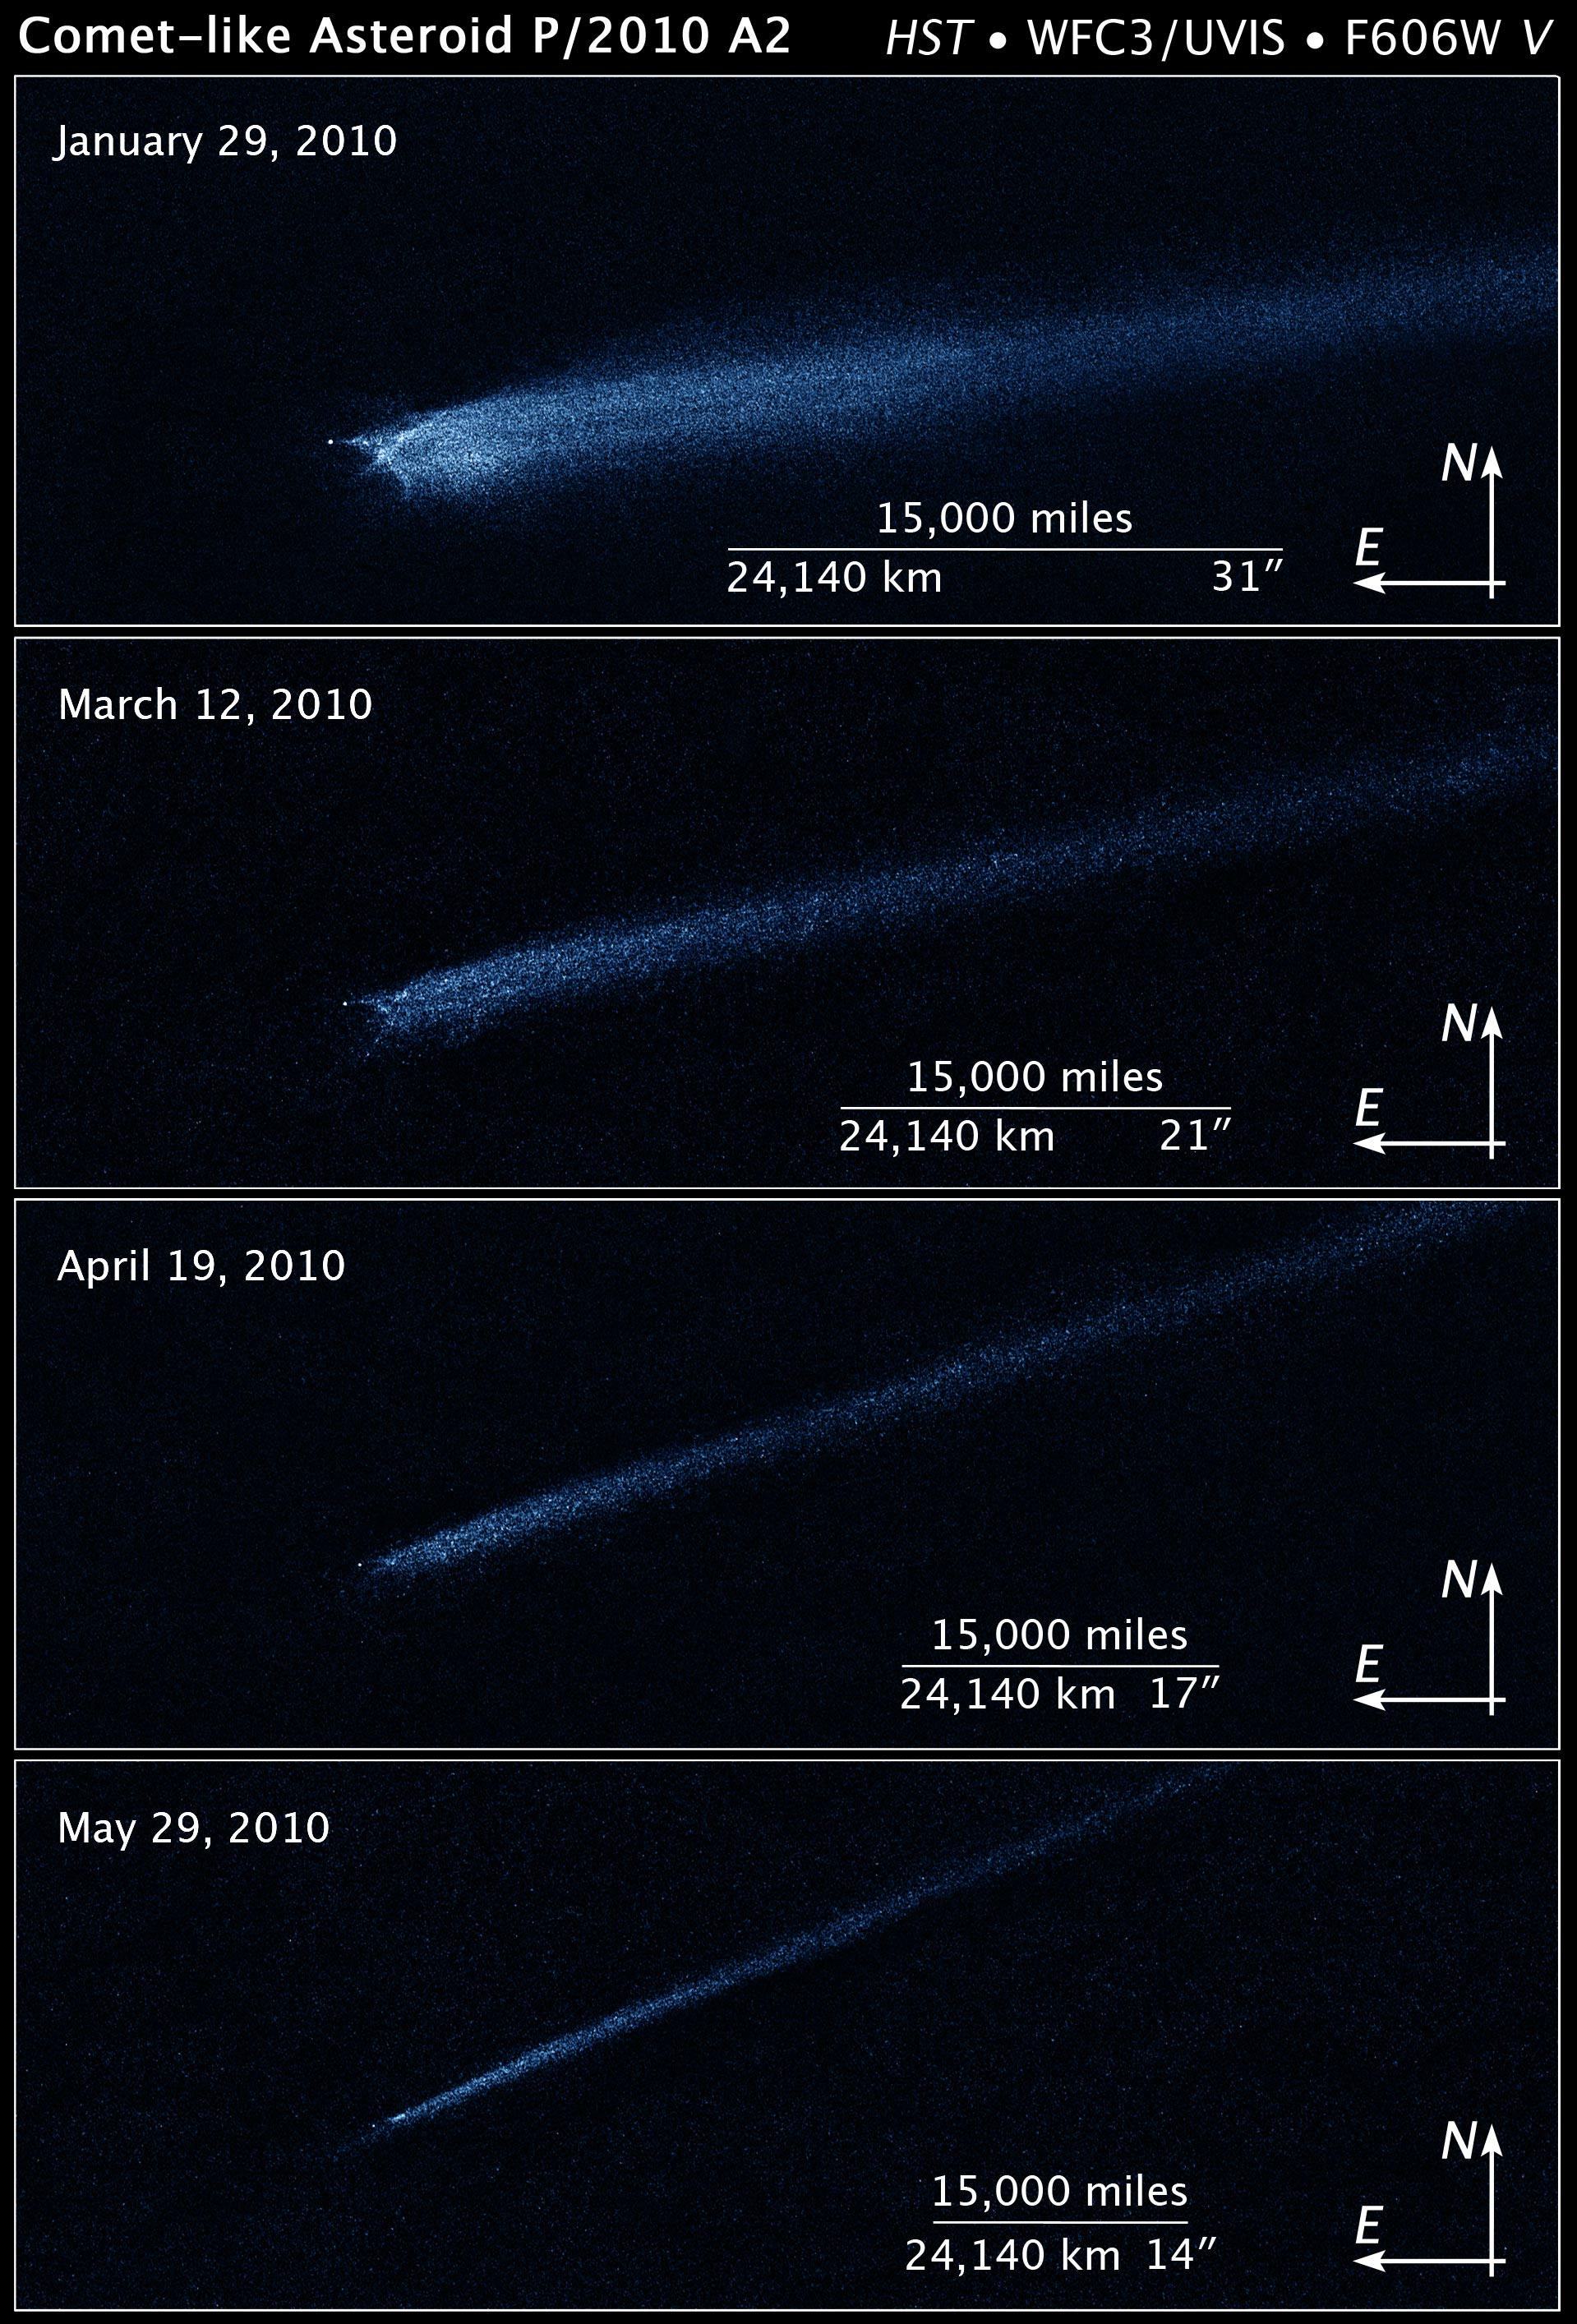

Compass and Scale Image for Comet-like Asteroid P/2010 A2

Object Name: Asteroid P/2010 A2
Object Description: Asteroid Belt Impact Object
Instrument: HST/WFC3/UVIS
Filters: F606W (V)

This image was originally black and white and recorded only overall brightness. These brightness values were translated into a range of bluish hues. Such color "maps" can be useful in helping to distinguish subtly varying brightness in an image.

Credit: Illustration: NASA, ESA, and Z. Levay (STScI); Science: NASA, ESA, and D. Jewitt (UCLA)